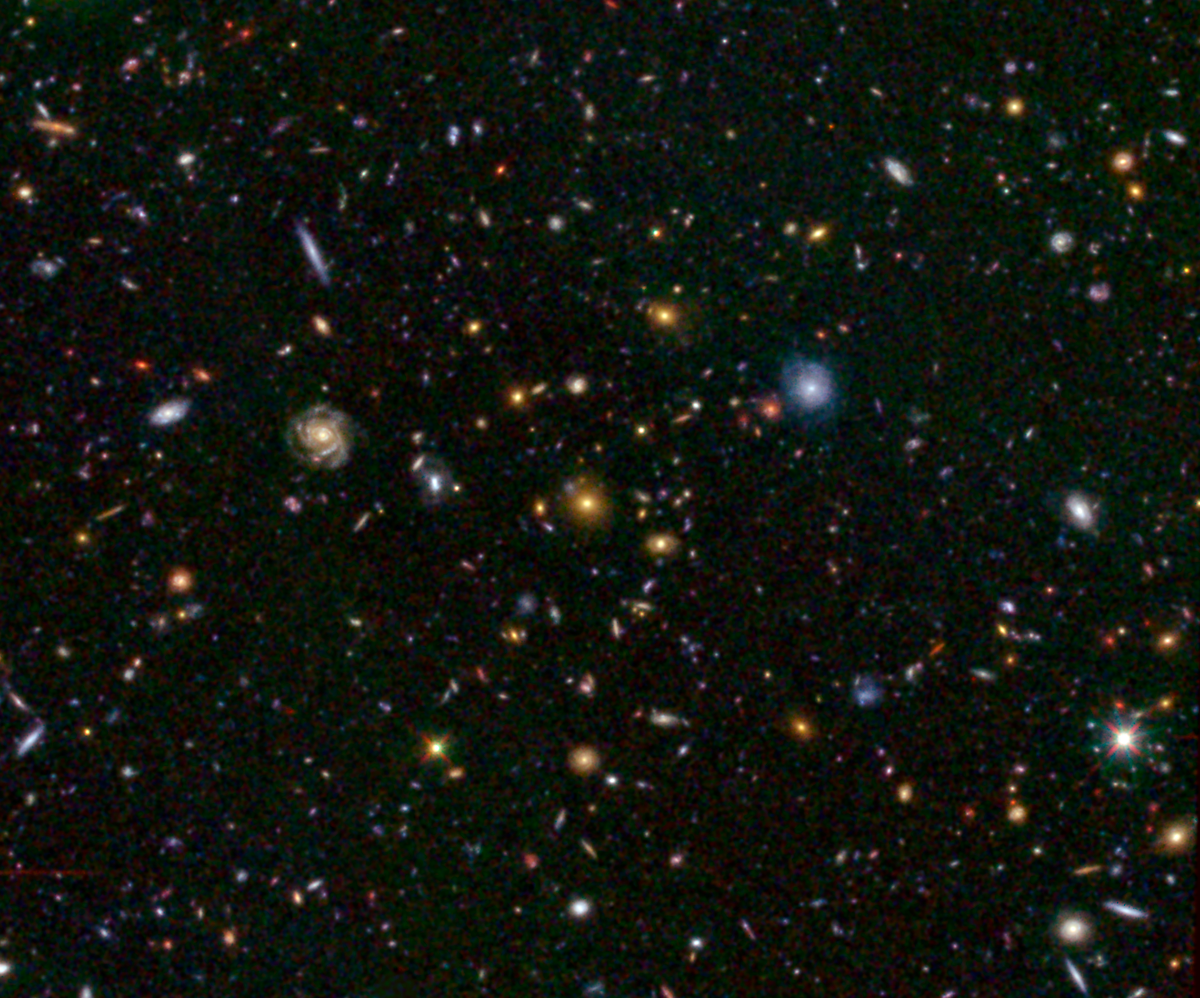

Great Observatories Origins Deep Survey (GOODS)

This Hubble image shows a field of galaxies, known as the Great Observatories Origins Deep Survey, or GOODS. Visible light taken by its Advanced Camera for Surveys instrument at 0.6 and 0.9 microns is blue and green, respectively, while infrared light captured by Hubble's new Wide Field Camera 3 at 1.6 microns is red.

Credit: NASA / JPL-Caltech / STScI-ESA / B. Weiner (Univ. of Arizona)